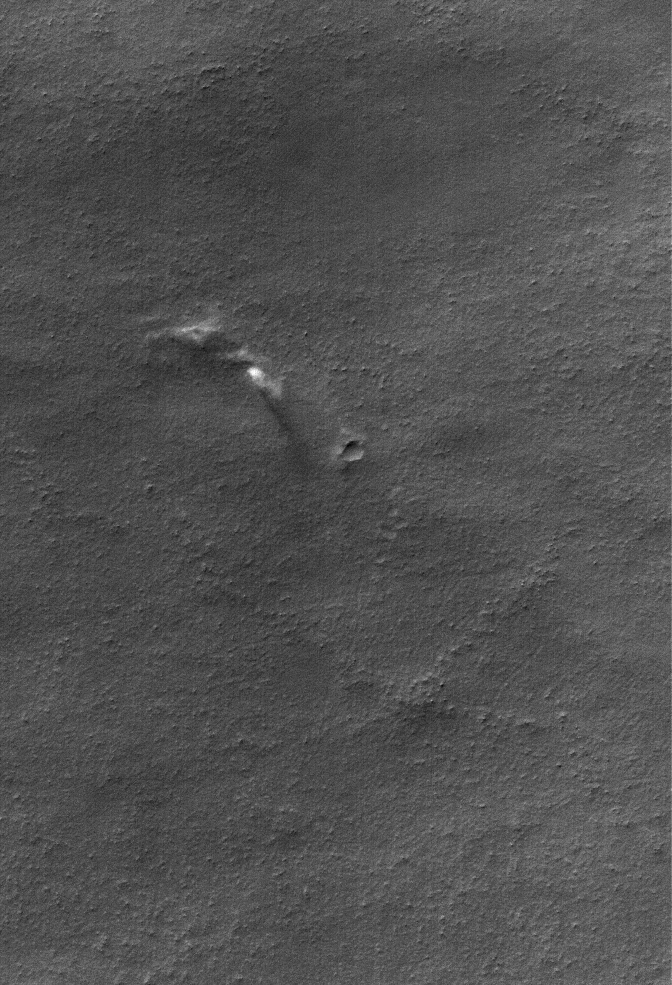

Raising Dust

27 March 2006
This Mars Global Surveyor (MGS) Mars Orbiter Camera (MOC) image shows dust plumes created by gusting winds on a plain southwest of Argyre Planitia.

Location near: 67.0°S, 75.2°W
Image width: ~3 km (~1.9 mi)
Illumination from: upper left
Season: Southern Autumn

Credit: NASA/JPL/Malin Space Science Systems